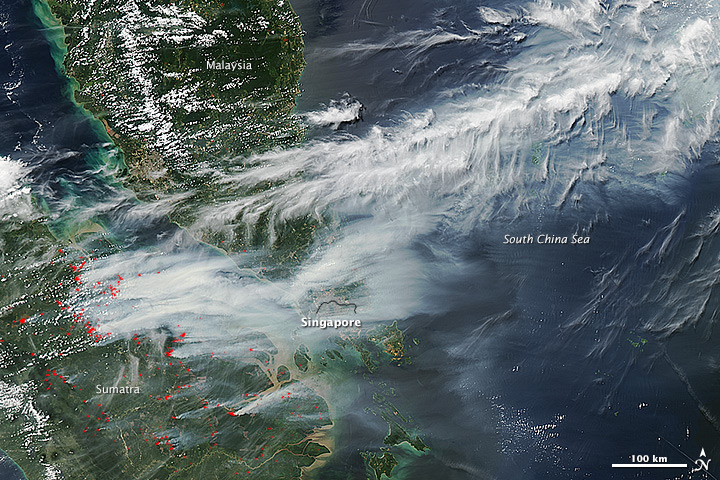

Smoke Engulfs Singapore [annotated]

On June 19, 2013, NASA’s Aqua satellite captured a striking image of smoke billowing from illegal wildfires on the Indonesian island of Sumatra. The smoke blew east toward southern Malaysia and Singapore, and news media reported that thick clouds of haze had descended on Singapore, pushing pollution levels to record levels. Singapore’s primary measure of pollution, the Pollutant Standards Index (PSI)—a uniform measure of key pollutants similar to the Air Quality Index (AQI) used by the U.S. Environmental Protection Agency—spiked to 371 on the afternoon of June 20, 2013, the highest level ever recorded. The previous record occurred in 1997, when the index hit 226. Health experts consider any level above 300 to be “hazardous” to human health. Levels above 200 are considered “very unhealthy.” The image above was captured by the Moderate Resolution Imaging Spectroradiometer (MODIS), an instrument that observes the entire surface of Earth’s every 1 to 2 days. The image was captured during the afternoon at 6:30 UTC (2:30 p.m. local time). Though local laws prohibit it, farmers in Sumatra often burn forests during the dry season to prepare soil for new crops. The BBC reported that Singapore’s Prime Minister Lee Hsien Loong warned that the haze could “easily last for several weeks and quite possibly longer until the dry season ends in Sumatra.” NASA image by Jeff Schmaltz, LANCE/EOSDIS Rapid Response.

Credit: NASA Earth Observatory Instrument: Aqua - MODIS